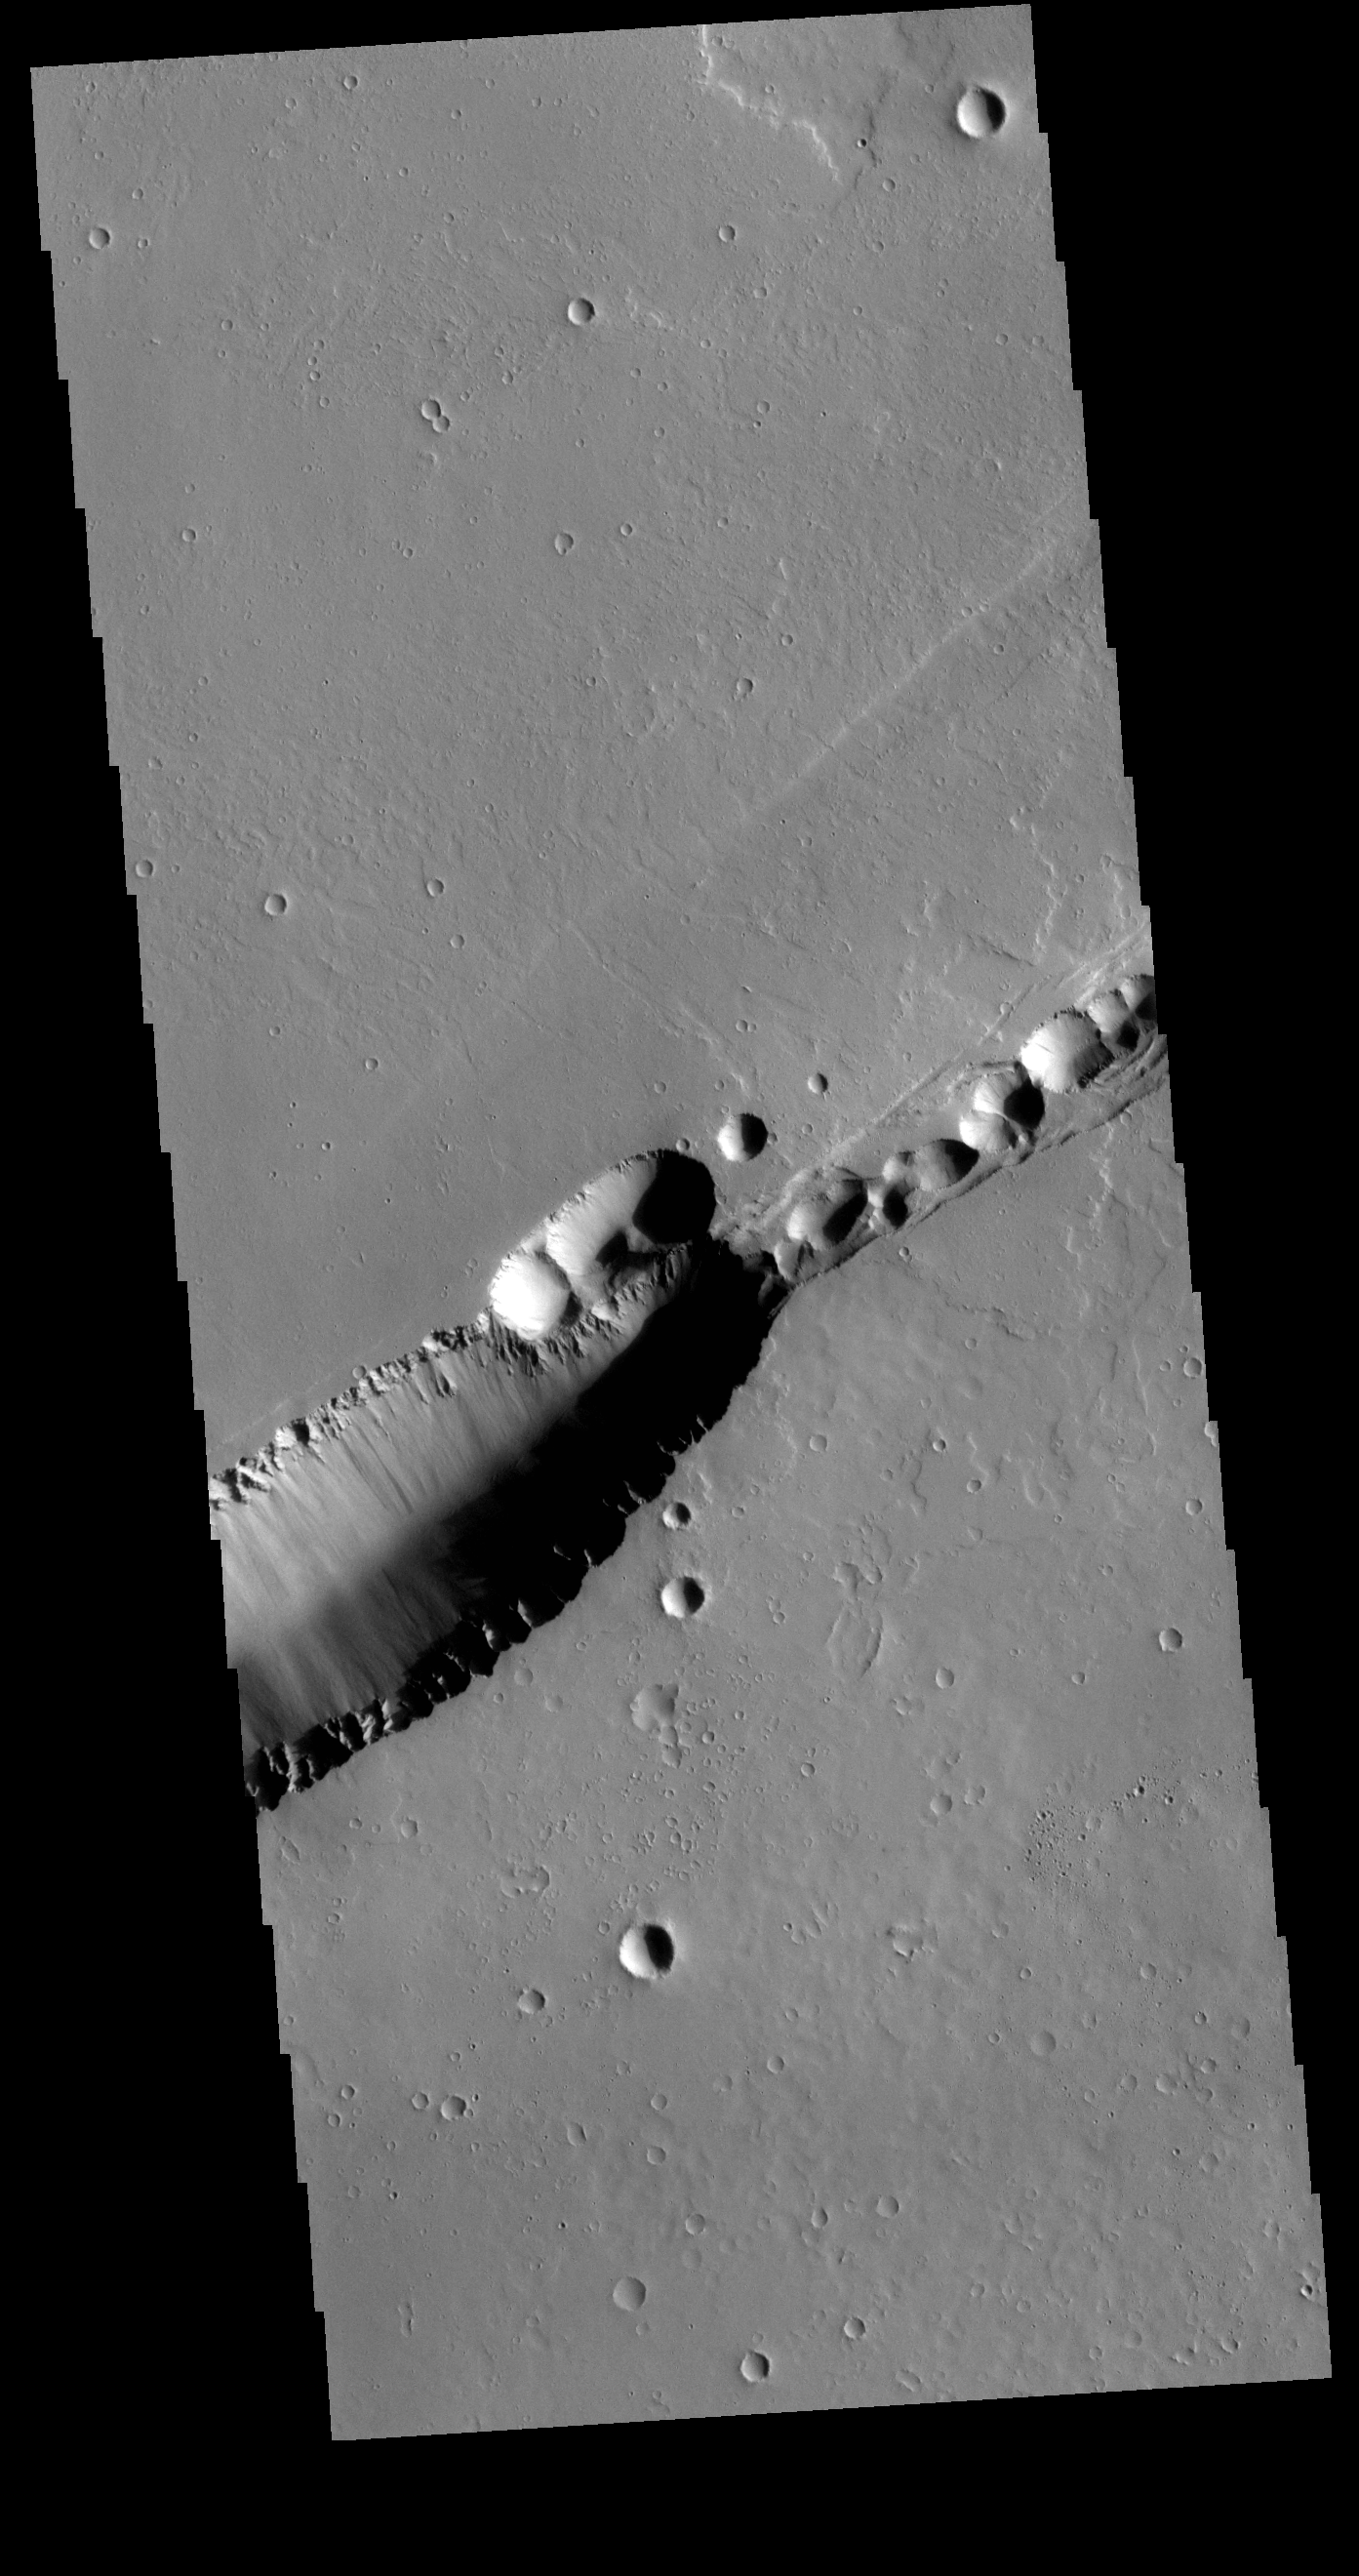

Labeatis Fossae

The feature that crosses this VIS image is a graben. Graben are formed by tectonic action, where a block of material moves downward between a pair of faults. The northern part of the Tharsis plateau is full of graben, most notably surrounding Alba Mons. The section of Labeatis Fossae seen in this image is directly south of Uranius Mons.

Credit: NASA/JPL-Caltech/ASU